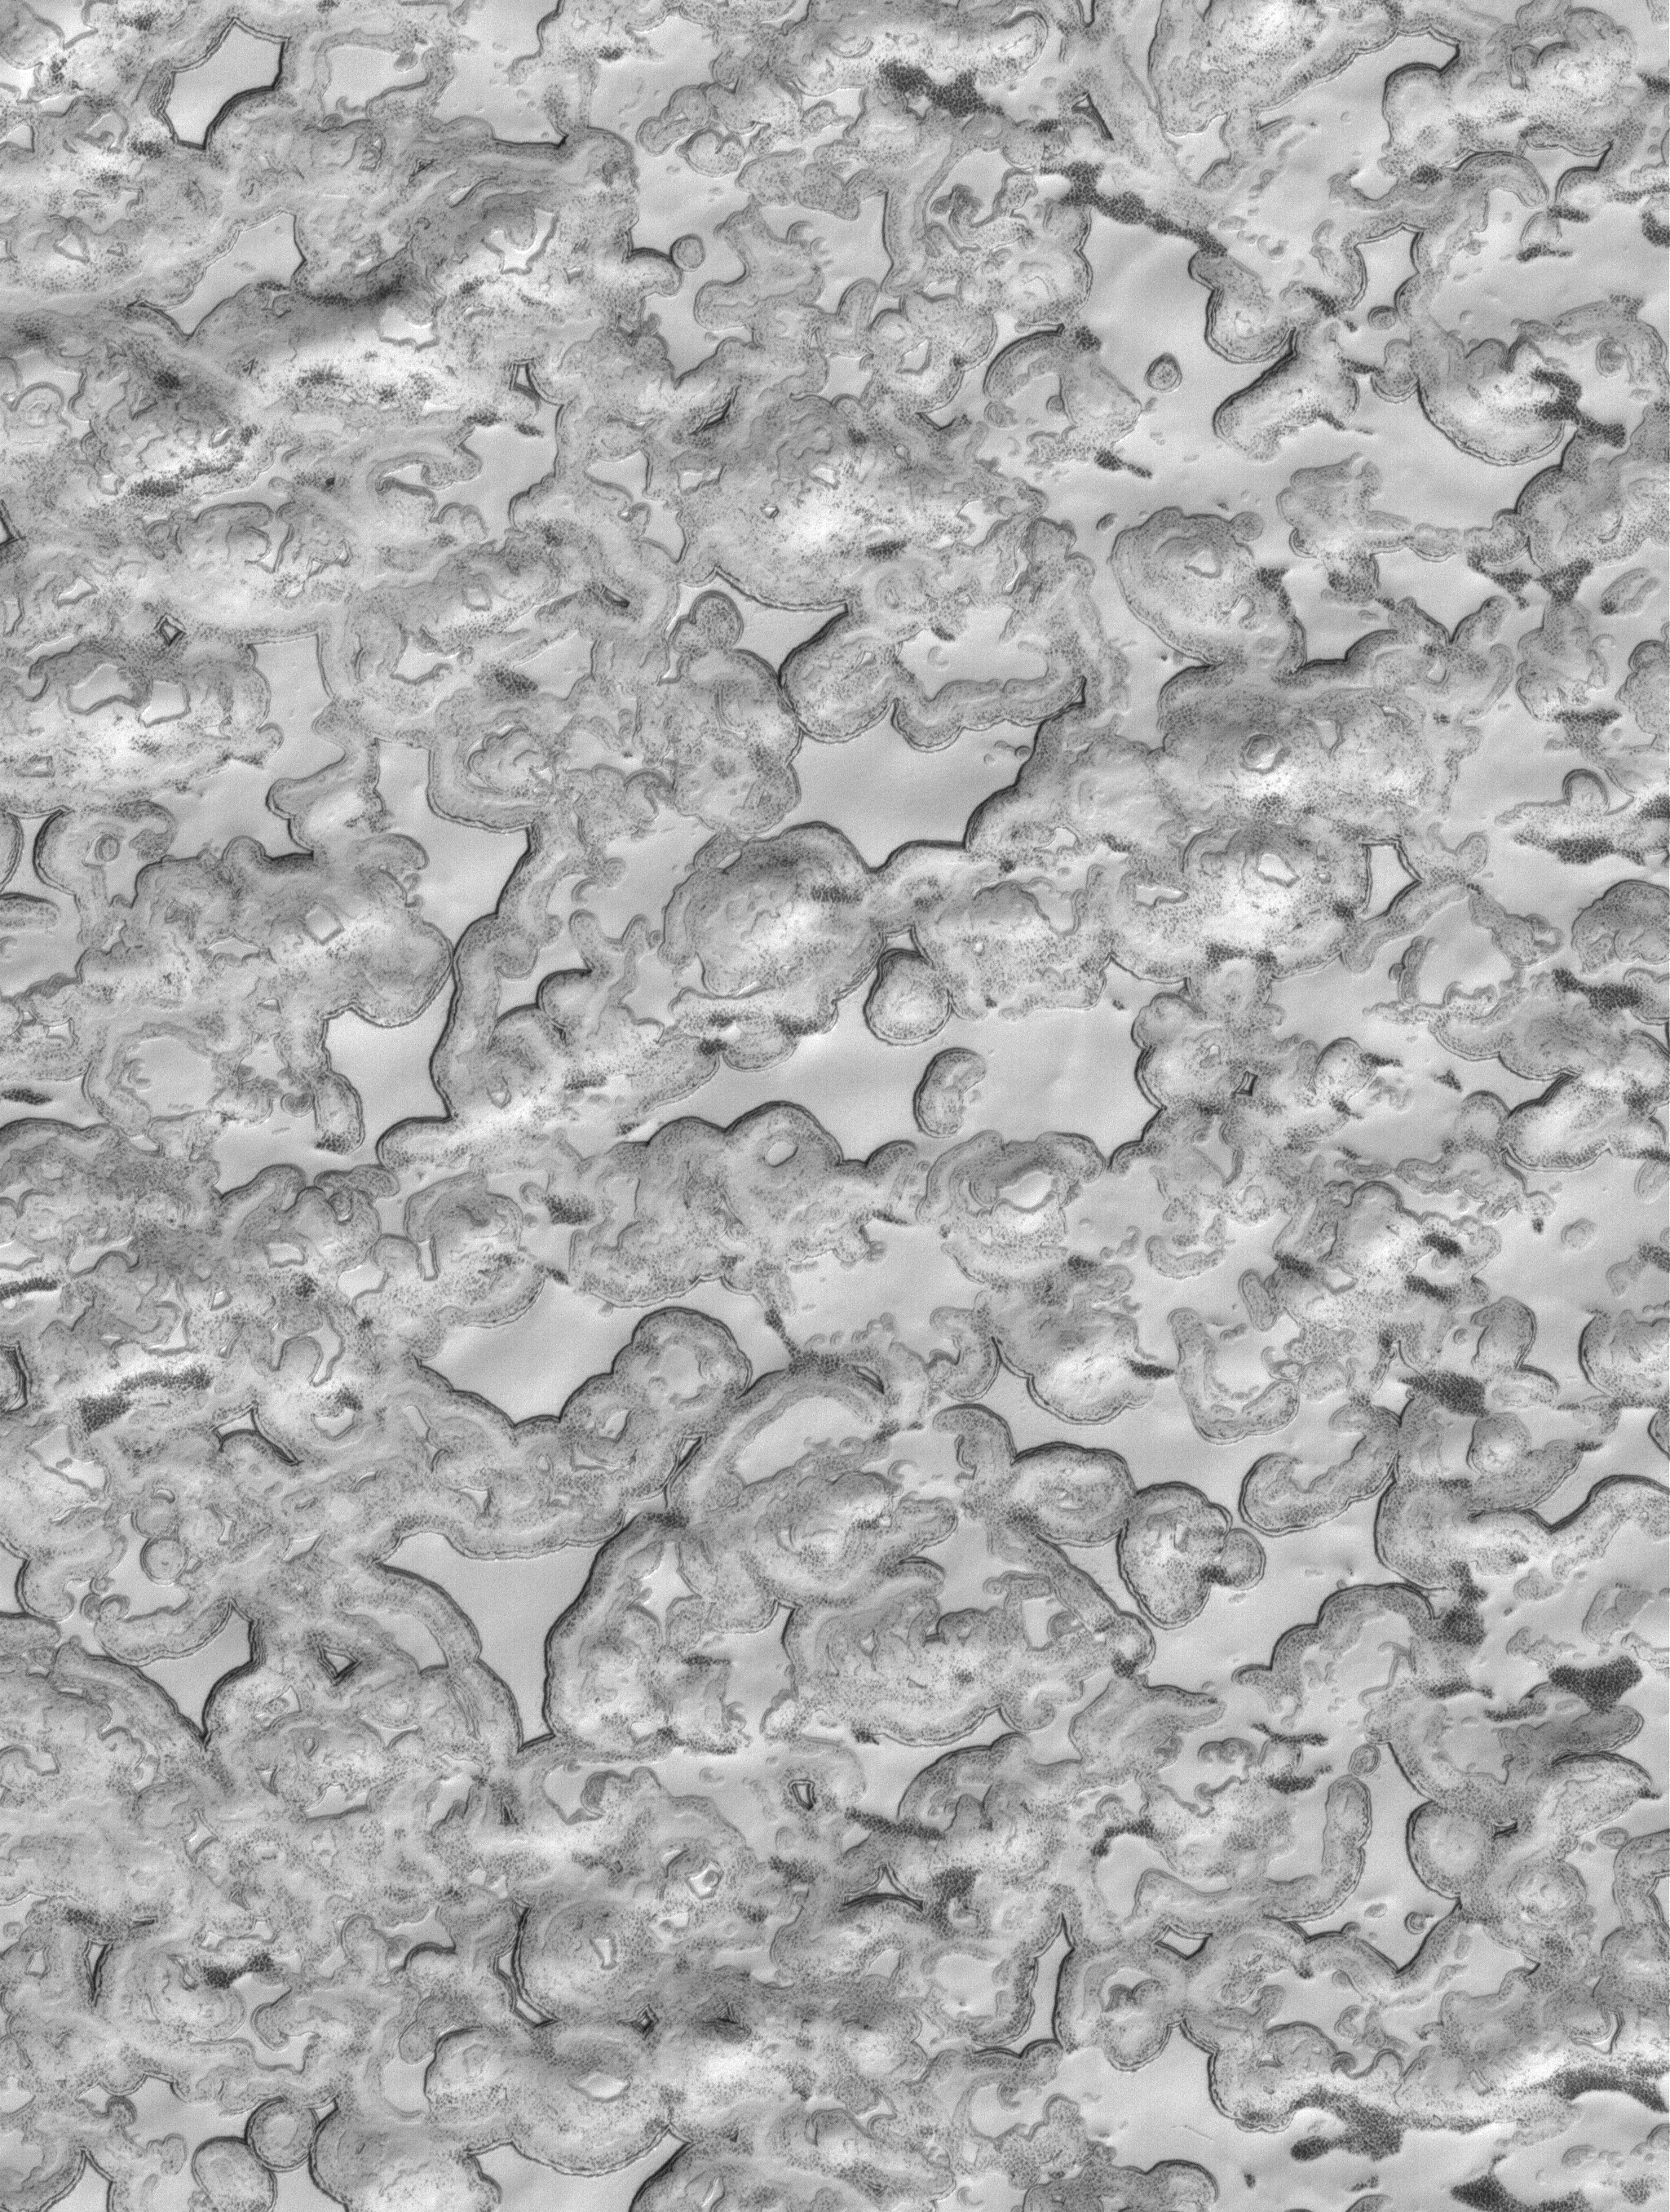

South Polar Designs

29 April 2006
This Mars Global Surveyor (MGS) Mars Orbiter Camera (MOC) image shows an undulating scene in the south polar region of Mars. Small, elevated mesas of smooth, relatively homogeneous-appearing material are separated by low-lying regions that are speckled and darkened in some local areas. Over the martian summer months, sublimation of solid carbon dioxide — the bright material in the scene — contributes to the darkening of the sides of the mesas as well as the low-lying regions between them.

Location near: 86.8°S, 341.3°W
Image width: ~3 km (~1.9 mi)
Illumination from: upper left
Season: Southern Summer

Credit: NASA/JPL/Malin Space Science Systems